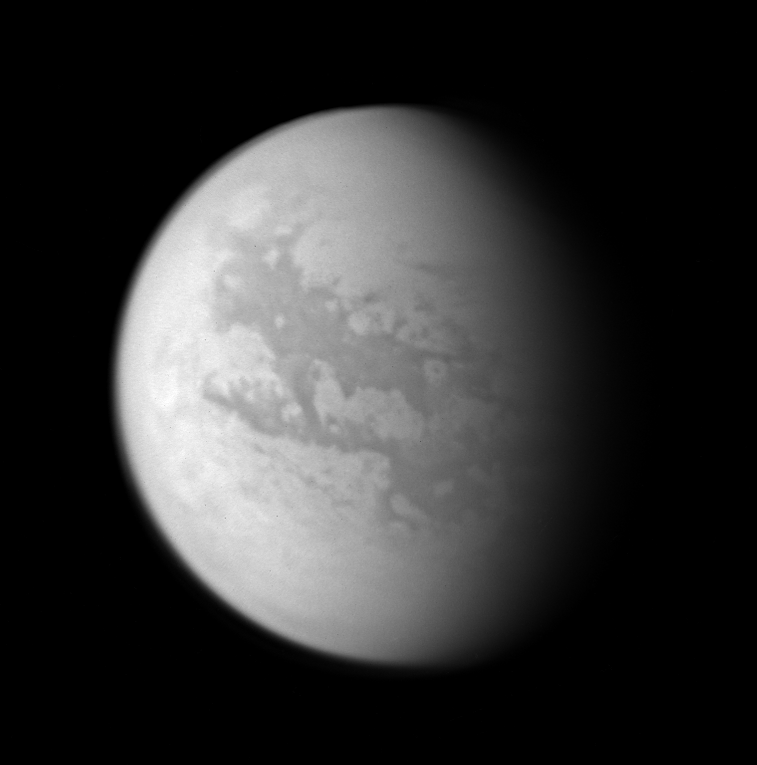

Cassini’s Views of Titan: Monochrome View

This image composite was created with images taken during the Cassini spacecraft’s closest flyby of Titan on April 16, 2005. Cassini’s cameras have numerous filters that reveal features above and beneath the shroud of Titan’s atmosphere.

This monochrome view shows what Titan looks like at 938 nanometers, a near-infrared wavelength that allows Cassini to see through the hazy atmosphere and down to the surface. The view was created by combining three separate images taken with this filter, in order to improve the visibility of surface features. The variations in brightness on the surface are real differences in the reflectivity of the materials on Titan.

North on Titan is up and tilted 30 degrees to the right.

These images were taken with the Cassini spacecraft wide angle camera on April 16, 2005, at distances ranging from approximately 173,000 to 168,200 kilometers (107,500 to 104,500 miles) from Titan and from a Sun-Titan-spacecraft, or phase, angle of 56 degrees. Resolution in the images is approximately 10 kilometers per pixel.

The Cassini-Huygens mission is a cooperative project of NASA, the European Space Agency and the Italian Space Agency. The Jet Propulsion Laboratory, a division of the California Institute of Technology in Pasadena, manages the mission for NASA’s Science Mission Directorate, Washington, D.C. The Cassini orbiter and its two onboard cameras were designed, developed and assembled at JPL. The imaging team is based at the Space Science Institute, Boulder, Colo.

For more information about the Cassini-Huygens mission, visit http://saturn.jpl.nasa.gov and the Cassini imaging team home page, http://ciclops.org.

p>

Credit: NASA/JPL/Space Science Institute